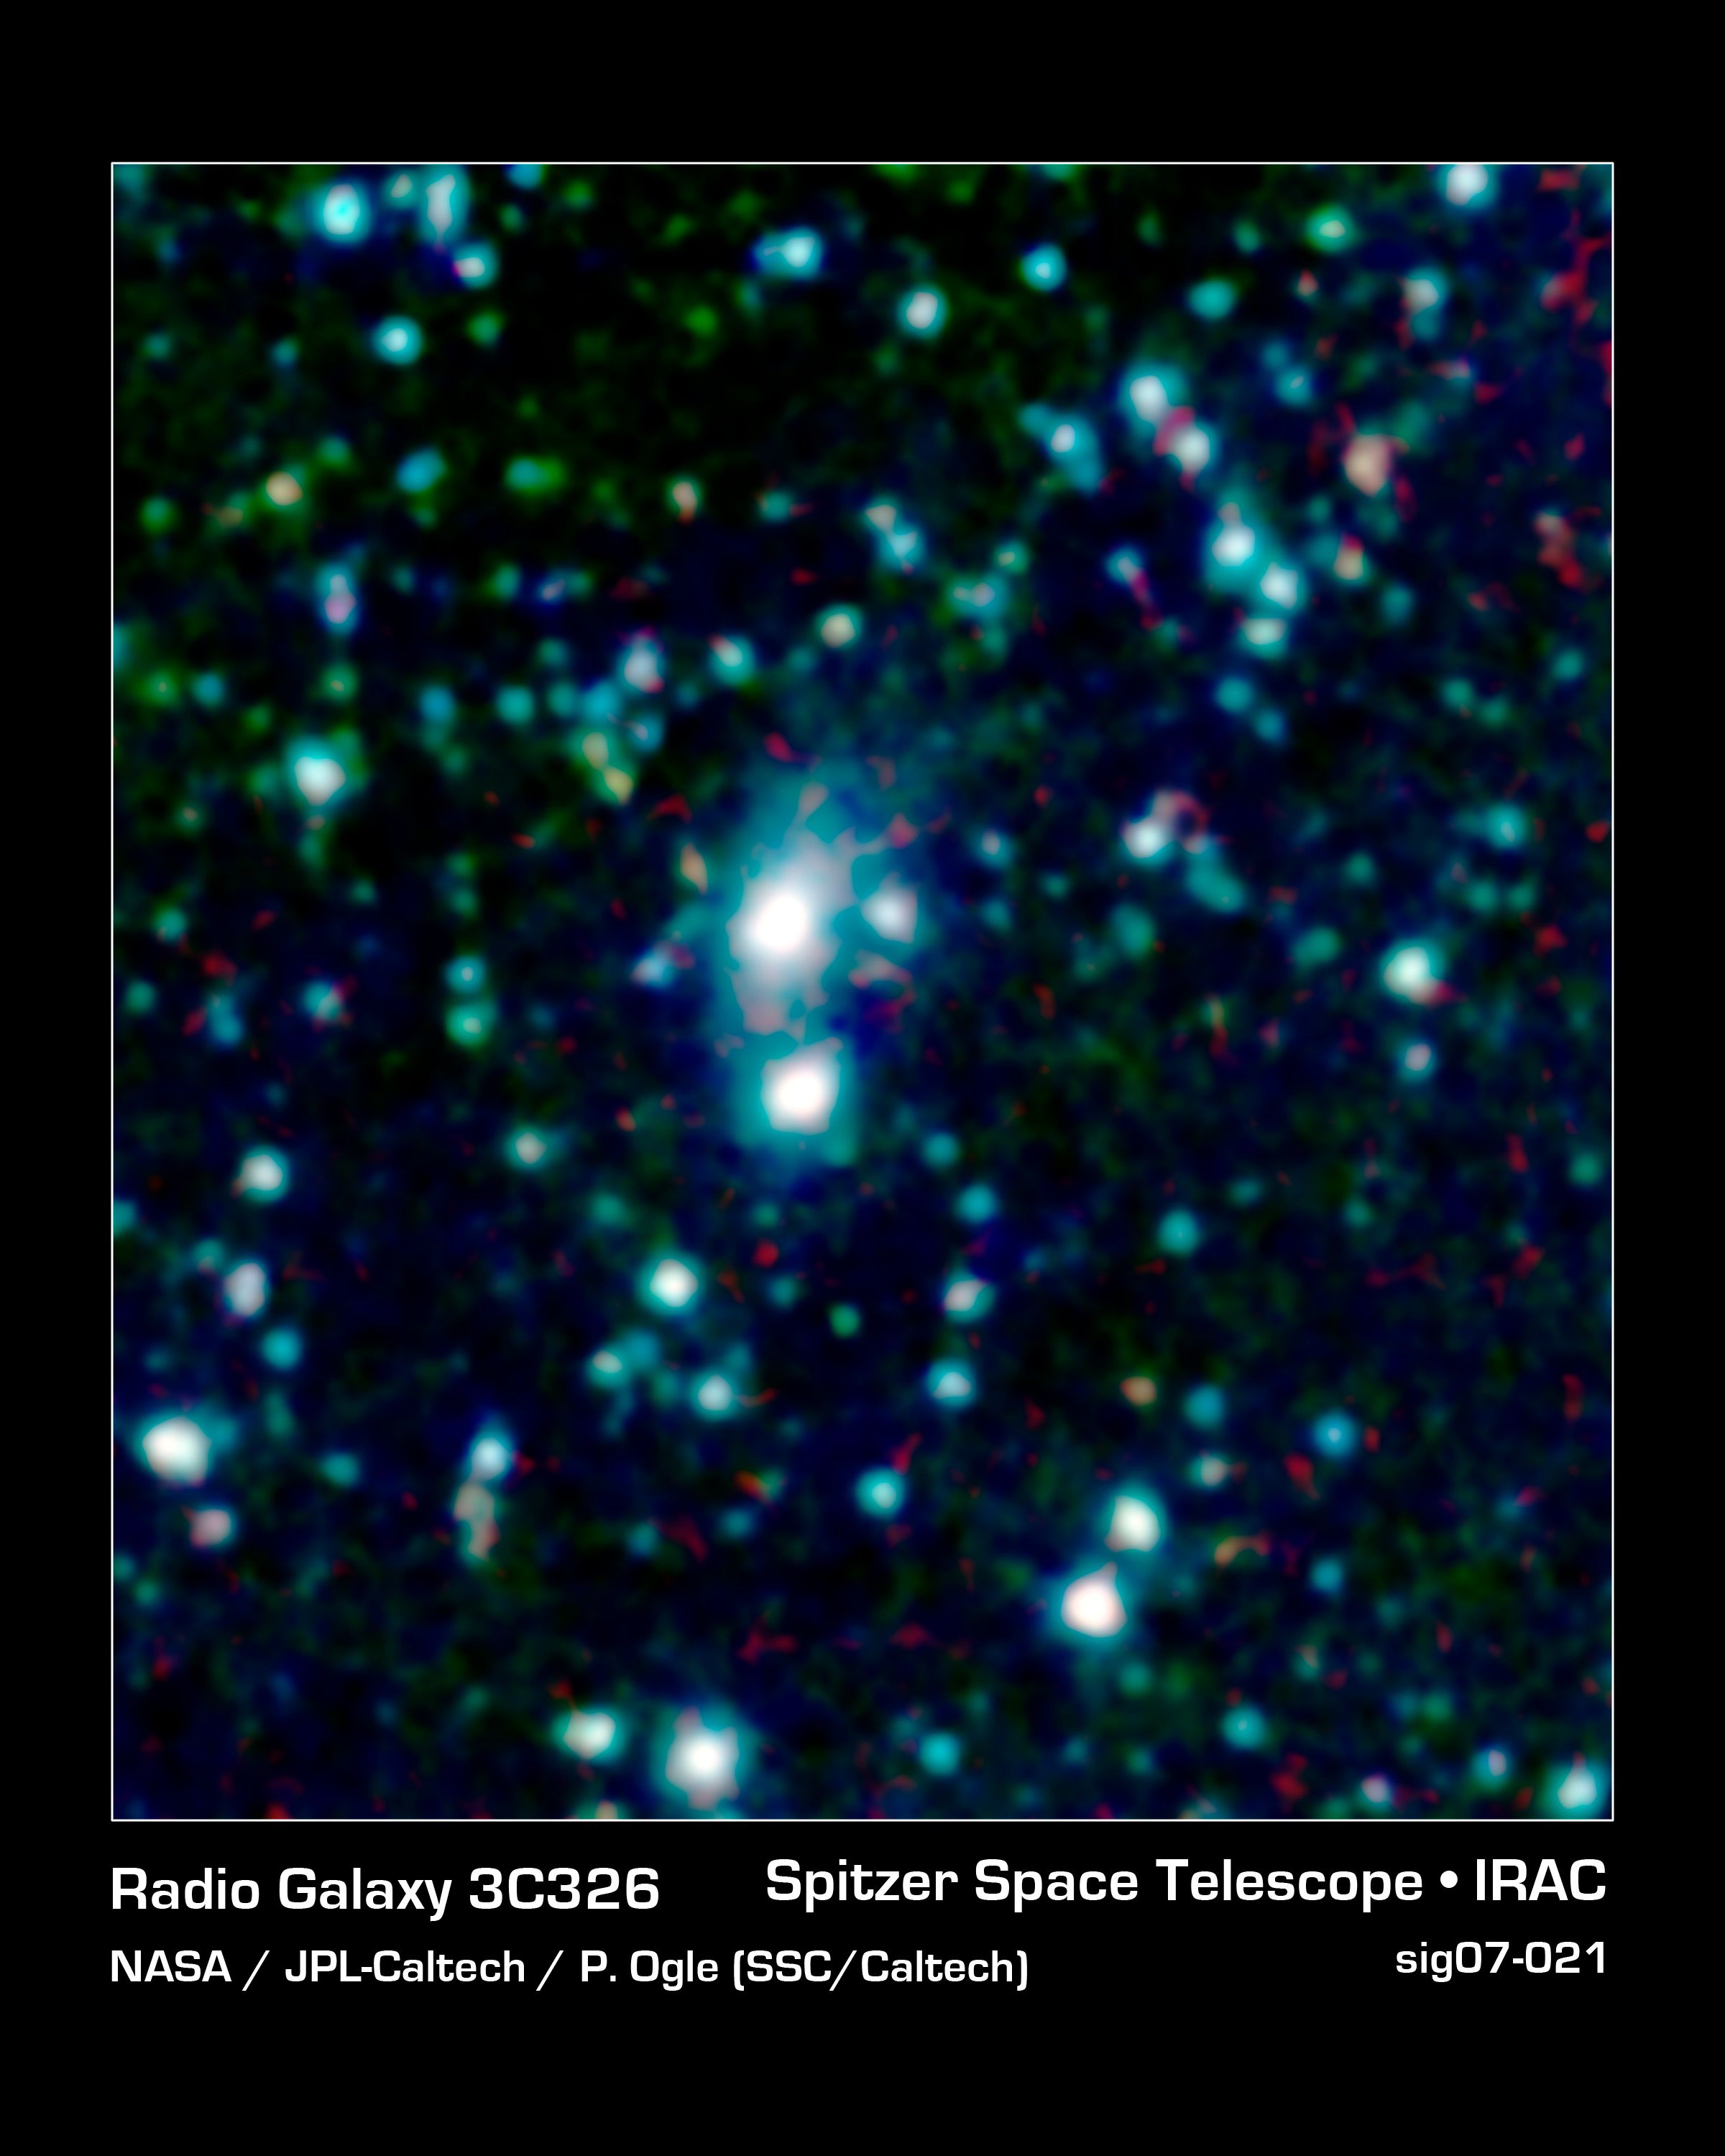

To Catch a Galactic Thief: Galaxy 3C 326

A big galaxy is stealing gas right off the "back" of its smaller companion in this new image from NASA's Spitzer Space Telescope. The stolen gas is hot, but it might eventually cool down to make new stars and planets.

The robber galaxy, called 3C 326 North, and its victim, 3C 326 South, are located about a billion light-years away from Earth in the Serpens constellation. They are both called radio galaxies, because the relativistic jets streaming out of their centers give off a great deal of radio waves. Other dots in the picture are foreground stars and background galaxies.

When astronomers first collected data on the 3C 326 galaxies with Spitzer's infrared spectrometer, they were surprised to find that 3C 326 North is loaded with an enormous amount of hot gas, called molecular hydrogen gas, which is fuel for stars and planets. They then studied this archived picture taken with Spitzer's infrared array camera and noticed a tail of stars connecting 3C 326 North to 3C 326 South. This tail revealed that the galactic pair are gravitationally tangled and might eventually merge and that 3C 326 North must be hoisting gas from its smaller companion.

How is 3C 326 stealing the gas? The answer is gravity. The larger 3C 326 North, which is about the same mass as our Milky Way galaxy, has more gravity so the gas from 3C 326 South falls toward it in the same way that water rolls down hill on Earth. Even in space, it seems the bullies are bigger!

This image shows infrared light of three wavelengths: 8-micron light is red; 4.5 microns is green; 3.6 microns is blue.

Credit: NASA/JPL-Caltech/P. Ogle (Spitzer Science Center/Caltech)